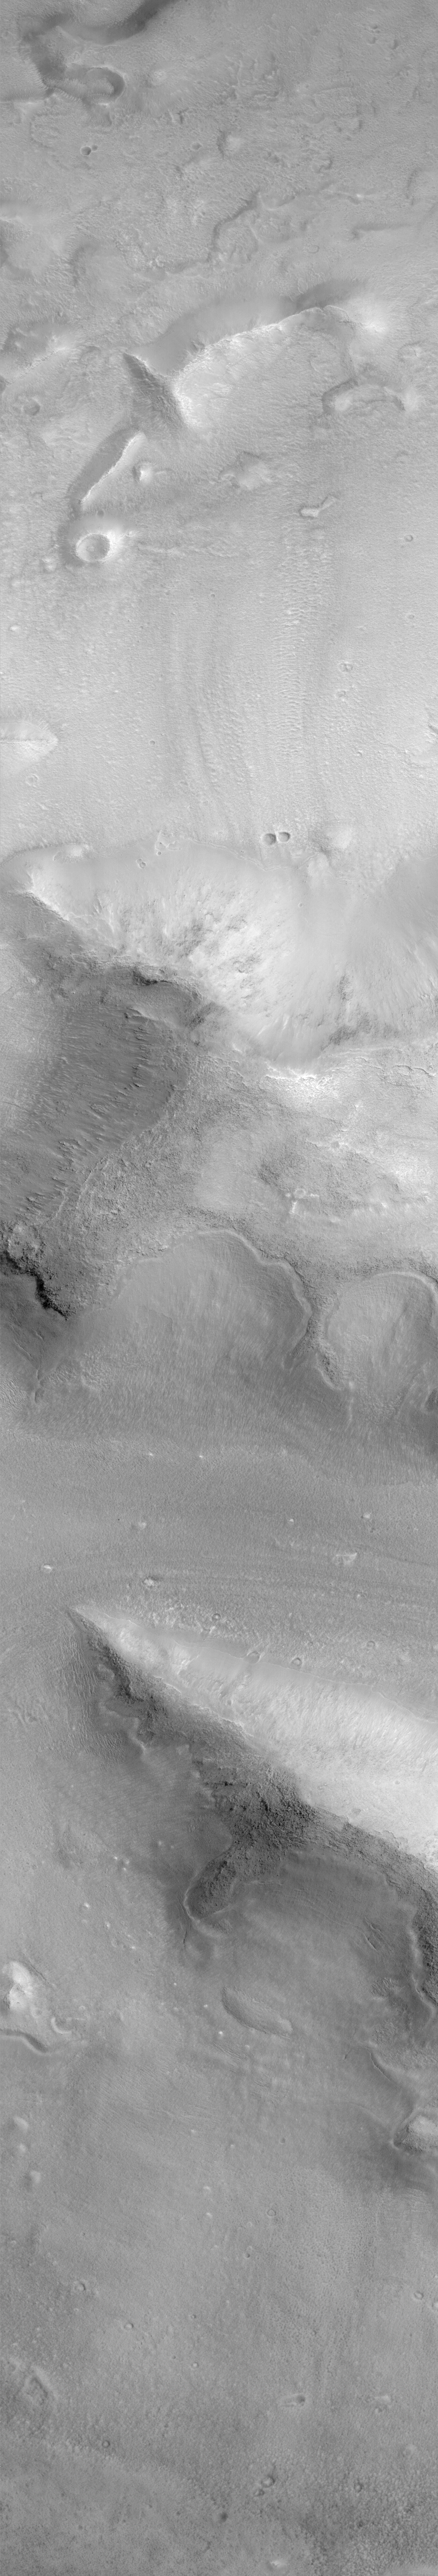

Cydonia: Two Years Later

The recent motion picture, “Mission to Mars,” takes as part of its premise that certain features in the Cydonia region of Mars were constructed as monuments by ancient Martians. This idea–widely popularized in books, magazines, tabloids and other news/infotainment media–has its origin in the chance observation (in 1976) by one of the Viking Orbiter spacecraft of a face-like hill. On April 5, 1998, the Mars Global Surveyor (MGS) spacecraft performed a specially-planned maneuver to photograph the “Face on Mars.” Having successfully imaged the “Face” on its first attempt, two additional maneuvers were used to observe other purported “artificial” features: the “City” (a cluster of small mountains west-southwest of the “Face”) and the “City Square” (a group of four small hills surrounded by the larger mountains of the “City”). These special observations occurred during the Science Phasing Orbits period of the MGS mission, while the spacecraft was in a 12 hour, elliptical orbit. A year later, in March 1999, MGS attained its final, circular, polar Mapping Orbit, from which it has now subsequently observed the planet for a year. During this year of mapping, the Mars Orbiter Camera (MOC) has continued to make observations within the Cydonia region whenever the MGS spacecraft has flown over that area.

The above figure shows the location of all high resolution (narrow angle) MOC images of the Cydonia region that have been obtained to date, including the first three taken in 1998 (PIA01240, PIA01241, AND PIA01440). These images are superimposed upon a mosaic of Viking images taken during the 1970’s. Images acquired during the Science Phasing Orbit period of 1998 slant from bottom left to top right; Mapping Phase images (from 1999 and 2000) slant from lower right to upper left. Owing to the nature of the orbit, and in particular to the limitations on controlling the location of the orbit, the longitudinal distribution of images (left/right in the images above) is distinctly non-uniform. An attempt to take a picture of a portion of the “Face” itself in mid-February 2000 was foiled when the MGS spacecraft experienced a sequencing error and most of that day’s data were not returned to Earth. Only the first 97 lines were received; the image’s planned footprint is shown as a dashed box. This image is one in a series of eight.

Credit: NASA/JPL/MSSS